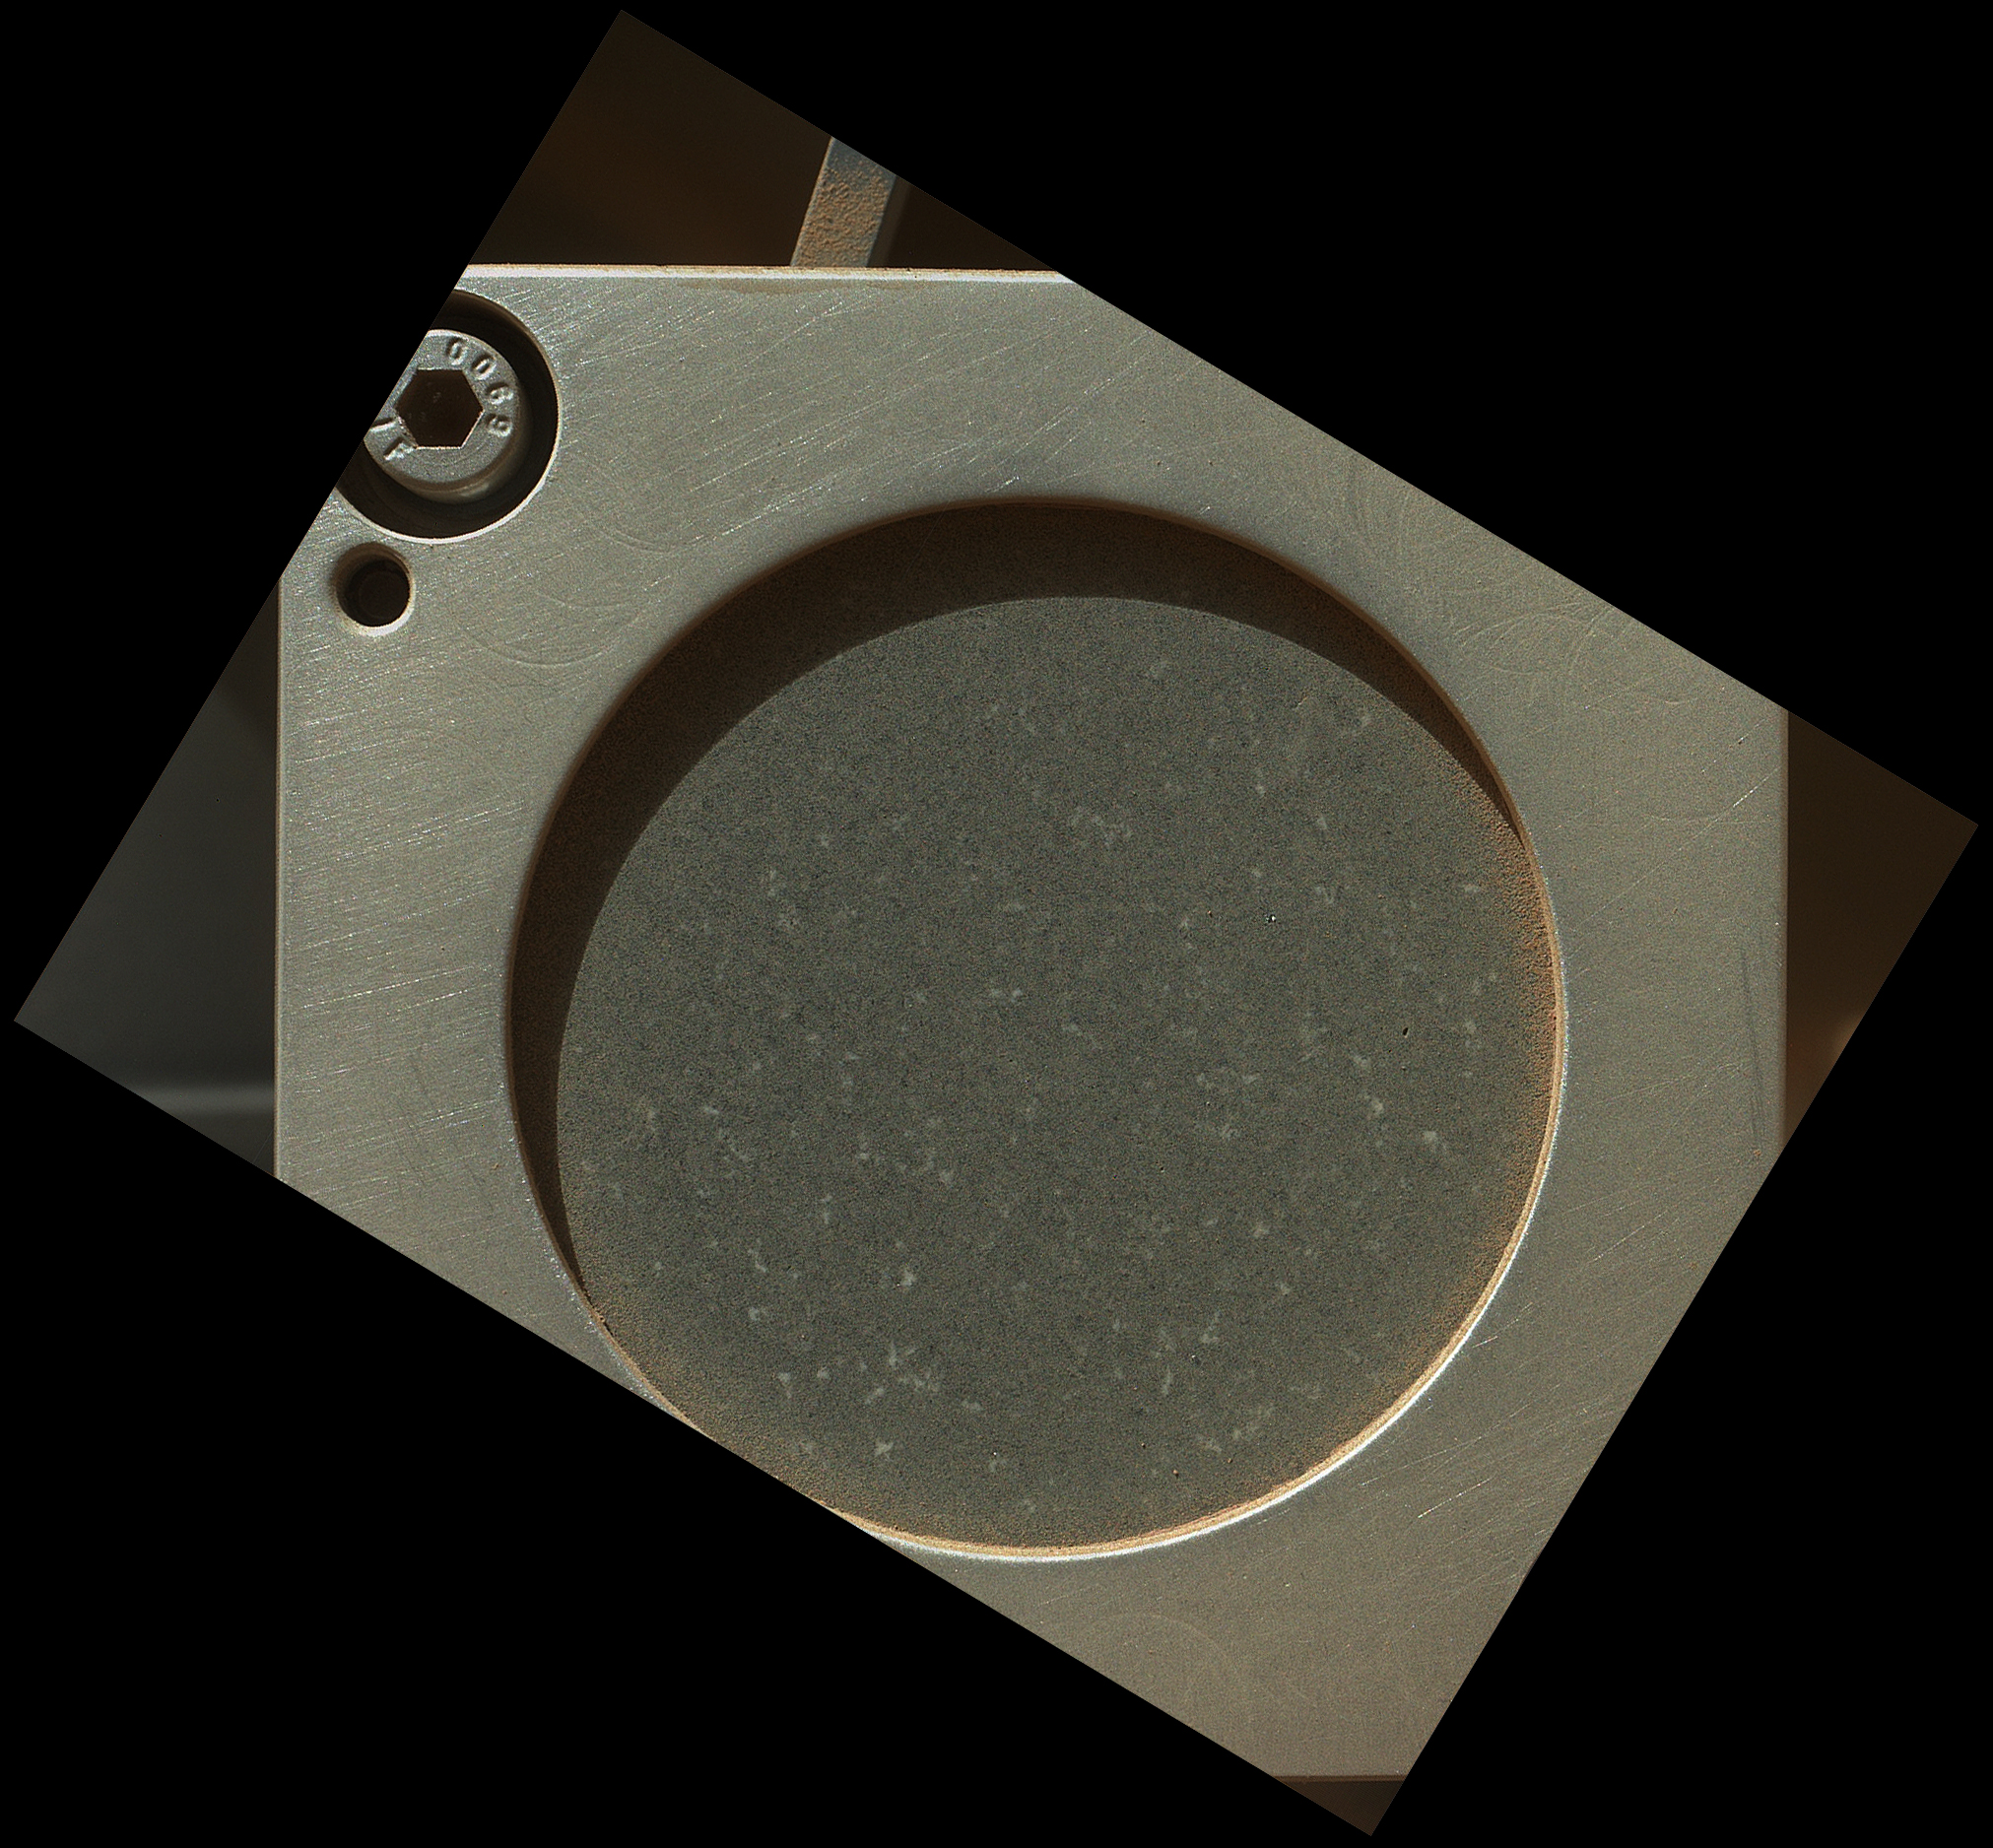

A Piece of New Mexico on Mars

A sample of basaltic rock from a lava flow in New Mexico serves as a calibration target carried on the front of NASA’s Mars rover Curiosity for the rover’s Canadian-made Alpha Particle X-Ray Spectrometer (APXS) instrument. This image of the APXS calibration target was taken by the rover’s Mars Hand Lens Imager (MAHLI) during the 34th Martian day, or sol, of Curiosity’s work on Mars (Sept. 9, 2012). The image has been rotated to compensate for the tilted orientation of the camera when it was taken.

The prepared slab of well-characterized dark rock collected near Socorro, N.M., is held in a nickel mounting. The circular opening revealing the rock is about 1.4 inches (3.5 centimeters) in diameter.

The Sol 34 imaging was part of characterization testing of the rover’s arm and tools on the arm. A subsequent step commanded the arm-mounted APXS instrument to take a reading of the composition of the calibration target. Curiosity will use the target from time to time during the mission, checking the continuing performance and calibration of the APXS instrument.

APXS can identify chemical elements in rocks and soils. The spectrometer uses the radioactive element curium as a source to bombard the target with energetic alpha particles (helium nuclei) and X-rays. This causes each element in the target to emit its own characteristic X-rays, which are then registered by an X-ray detector chip inside the instrument’s sensor head.

The rock in the calibration target is the hardest basalt of more than 200 types tested by the APXS team. Hardness was a desired attribute for preventing the target from breaking during the stresses of launch and landing. In addition, this basalt is low in sulfur, nickel and chlorine. Those elements are common in Martian dust. Thus, scientists using APXS will more easily detect and account for any Martian dust on the calibration target.

Credit: NASA/JPL-Caltech/Malin Space Science Systems